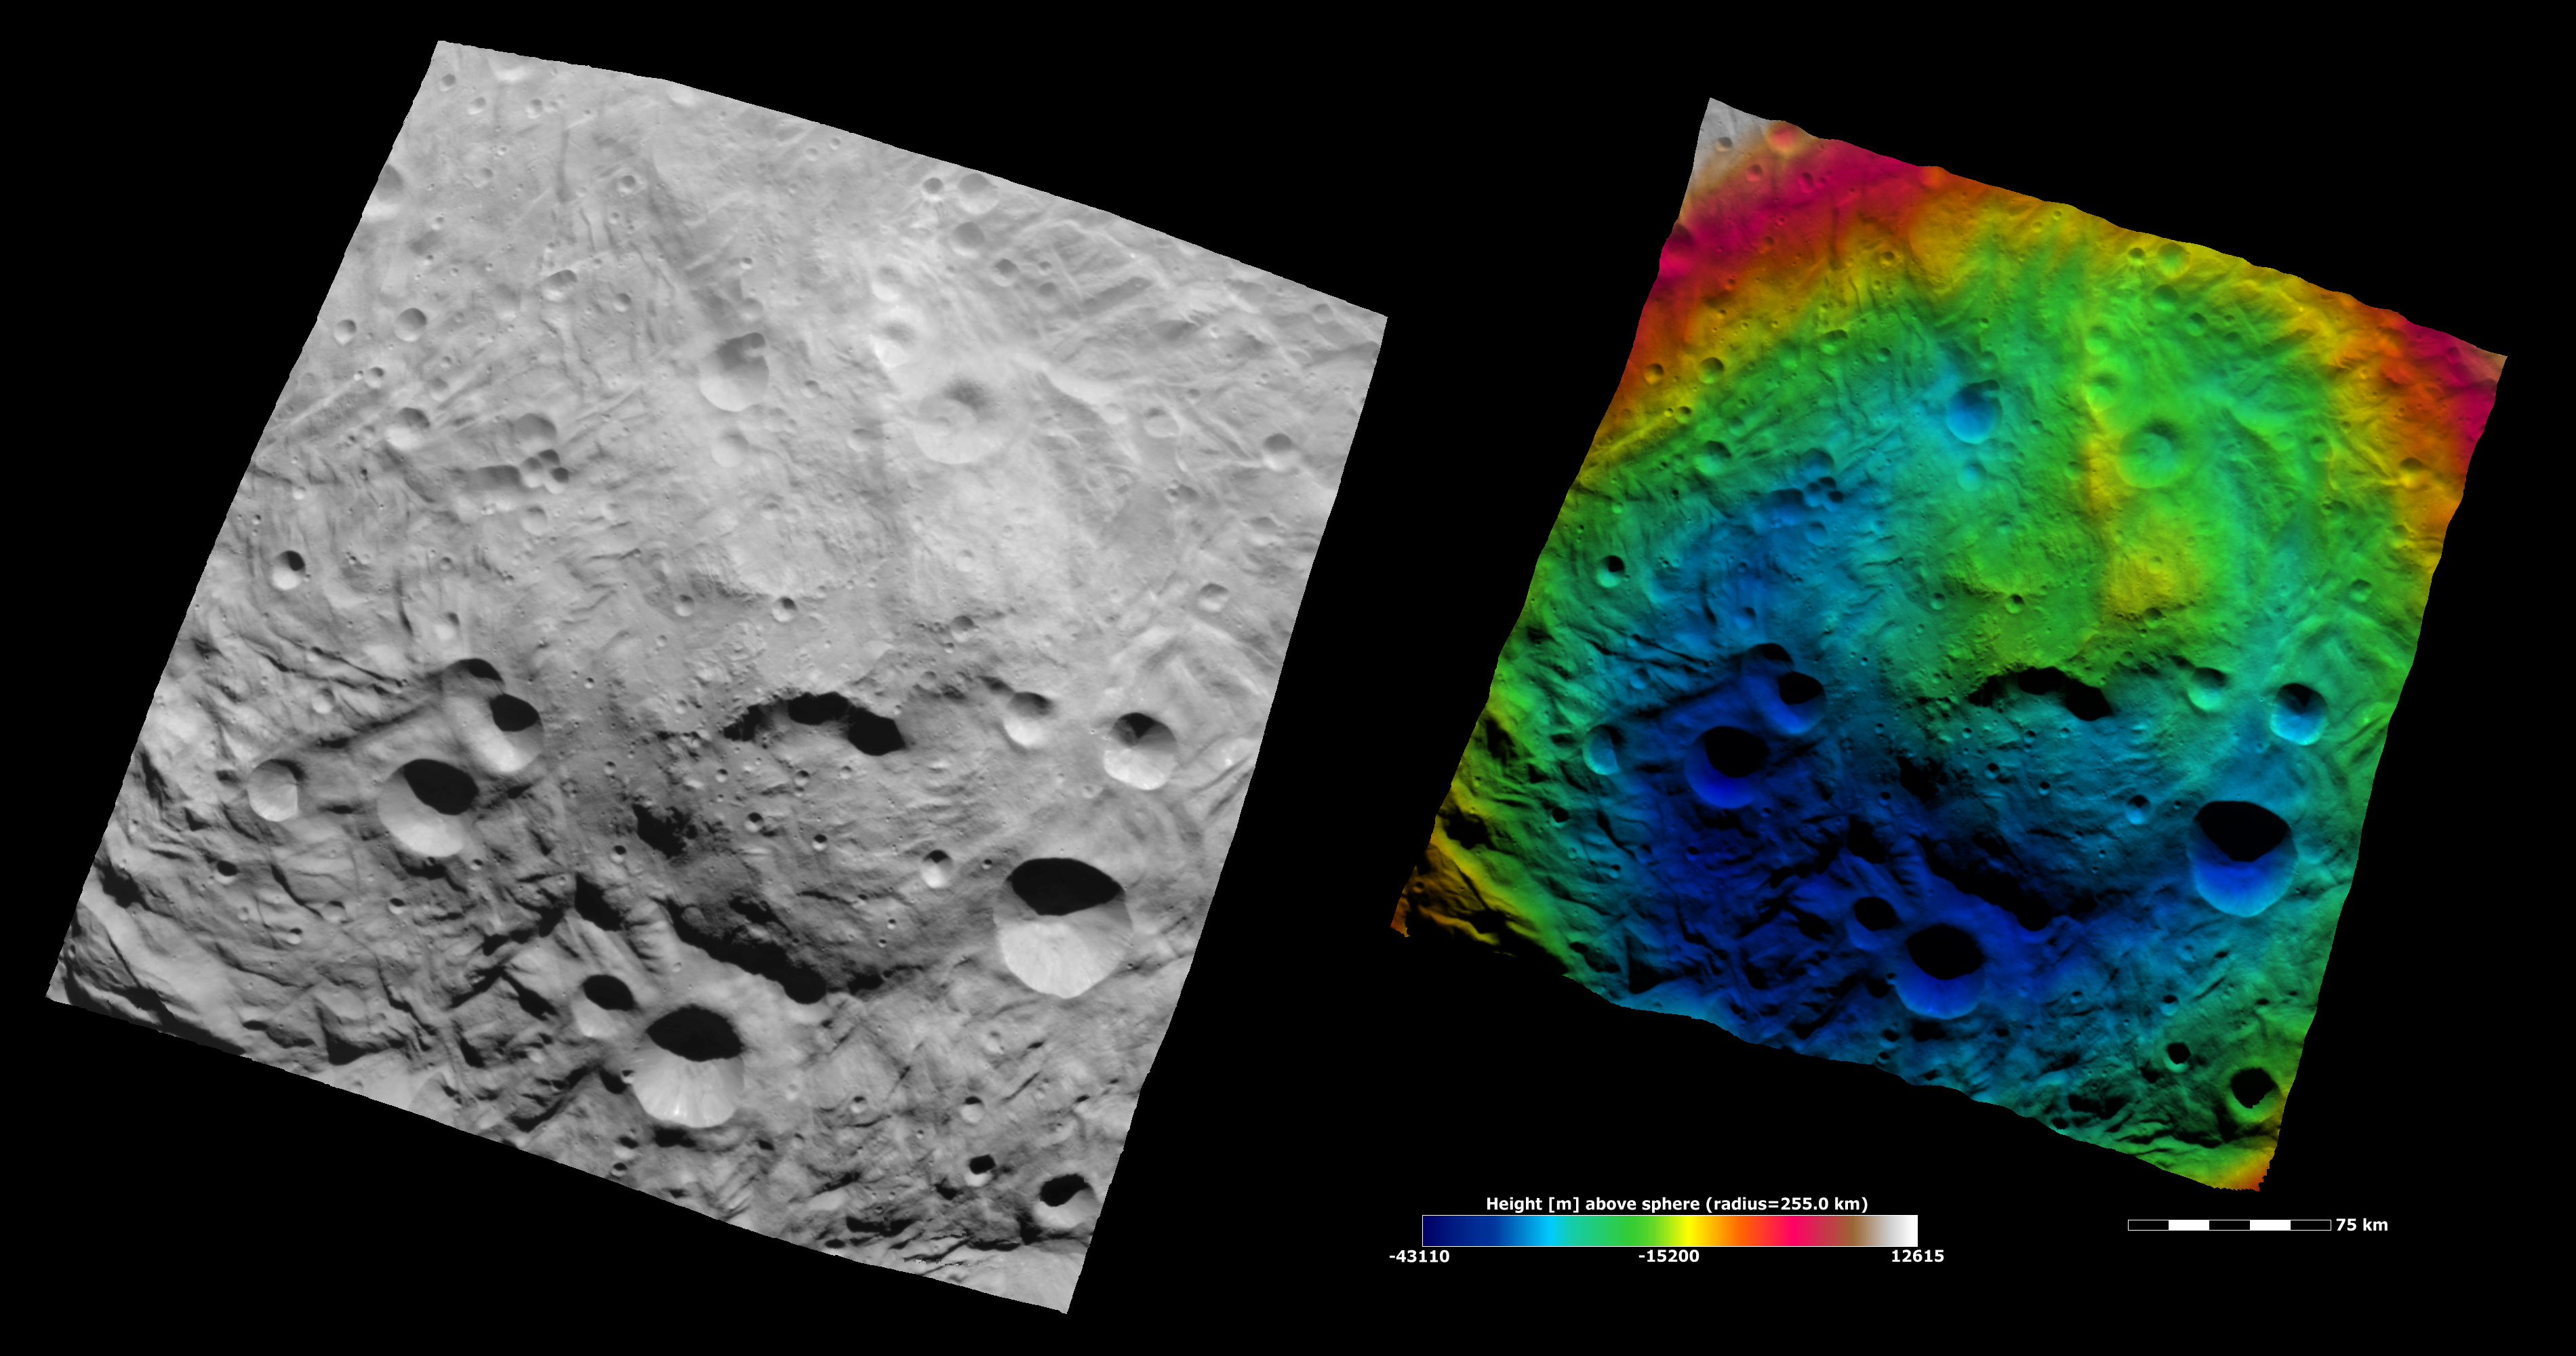

Topography of Vesta’s South Polar Region III

These Dawn FC (framing camera) images show the central area of the south polar basin. They provide a view of the same region as yesterday’s Image of the Day but here the view is rotated by approximately 60°. As before the mountain/central complex is the roughly circular feature in the center of the image and there are grooves, scarps and hummocky (e.g. wavy/undulating) terrane around and on this feature. The large scarp in the center of the mountain/central complex shows up better than in the previous Image of the Day. The left image is an albedo image, which is taken directly through the clear filter of the FC. Such an image shows the albedo (e.g. brightness/darkness) of the surface. The right image uses the same albedo image as its base but then a color-coded height representation of the topography is overlain onto it. The various colors correspond to the height of the area that they color. For example, the white and red in the top left of the right image is the highest area and the blue areas towards the bottom of the image are the lowest. This color-coding clearly shows how the side of the depression and the mountain/ central complex in the top of the image, colored green, is higher than the side in the bottom of the image, colored blue. The topography is calculated from a set of images that were observed from different viewing directions, these are called stereo images.

NASA’s Dawn spacecraft obtained the albedo image with its framing camera on August 11th 2011. This image was taken through the camera’s clear filter. The distance to the surface of Vesta is 2740 km the image has a resolution of about 250 meters per pixel. The images are projected using a lambert-azimuthal map projection.

The Dawn mission to Vesta and Ceres is managed by NASA’s Jet Propulsion Laboratory, a division of the California Institute of Technology in Pasadena, for NASA’s Science Mission Directorate, Washington D.C. UCLA is responsible for overall Dawn mission science. Dawn’s VIR was provided by ASI, the Italian Space Agency and is managed by INAF, Italy’s National Institute for Astrophysics, in collaboration with Selex Galileo, where it was built.

Credit: NASA/JPL-Caltech/UCLA/MPS/DLR/IDA